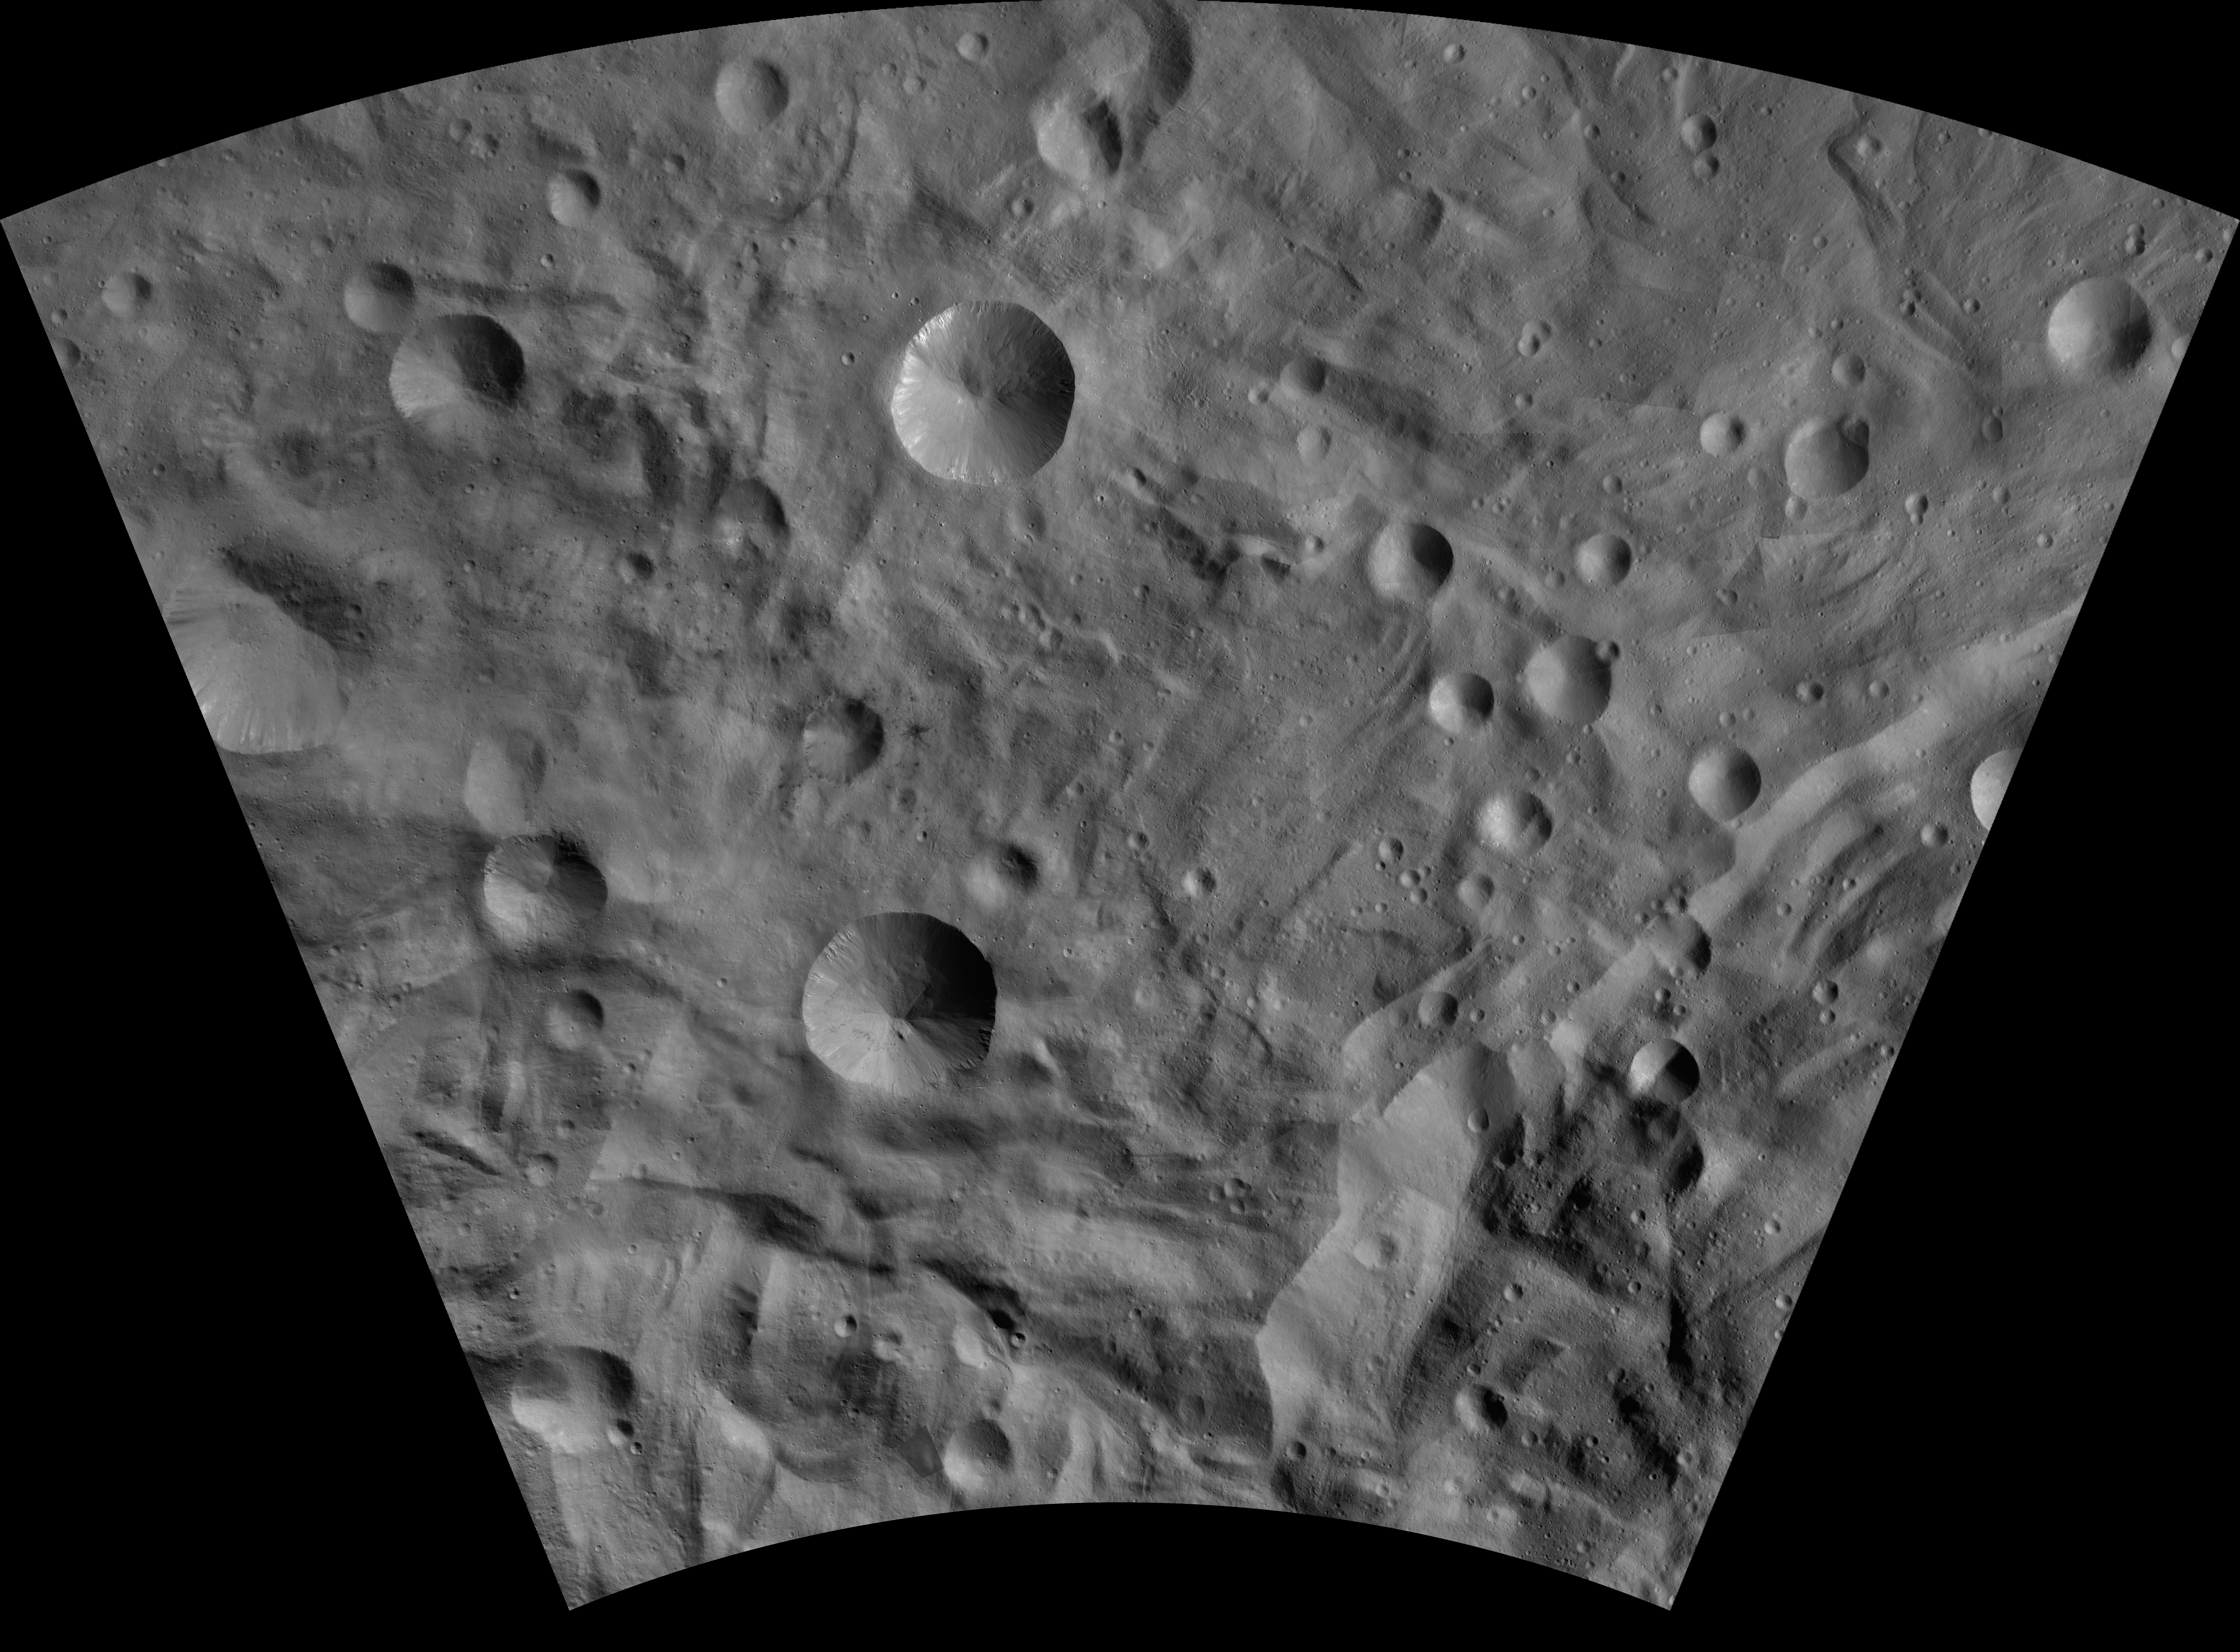

Sextilia AV-L-26

This image from the atlas of the giant asteroid Vesta was created from images taken as NASA’s Dawn mission flew around the object, also known as a protoplanet. The set of maps was created from mosaics of10,000 images from Dawn’s framing camera instrument, taken at a low altitude of about 130 miles (210 kilometers). This map is mostly at a scale about that of regional road touring maps, where every inch of map is equivalent to a little more than 3 miles of asteroid (one centimeter equals 2 kilometers).

The full atlas and full resolution file can be viewed at PIA17480. Also available is the Sextilia.

The Dawn mission to Vesta and Ceres is managed by NASA’s Jet Propulsion Laboratory, a division of the California Institute of Technology in Pasadena, for NASA’s Science Mission Directorate, Washington. The University of California, Los Angeles, is responsible for overall Dawn mission science. The Dawn framing cameras were developed and built under the leadership of the Max Planck Institute for Solar System Research, Katlenburg-Lindau, Germany, with significant contributions by DLR German Aerospace Center, Institute of Planetary Research, Berlin, and in coordination with the Institute of Computer and Communication Network Engineering, Braunschweig. The framing camera project is funded by the Max Planck Society, DLR and NASA.

Credit: NASA/JPL-Caltech/UCLA/MPS/DLR/IDA